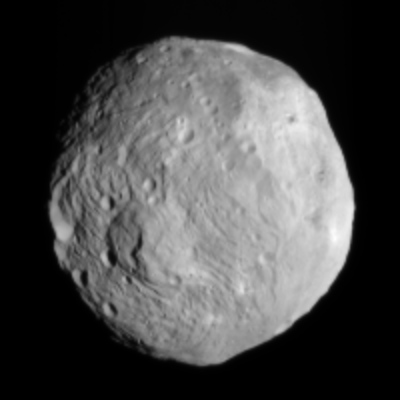

All Eyes on Vesta

NASA’s Dawn spacecraft obtained this image of the giant asteroid Vesta with its framing camera on July 9, 2011. It was taken from a distance of about 26,000 miles (41,000 kilometers) away from Vesta, which is alsoconsidered a protoplanet because it is a large body that almost became a planet. Each pixel in the image corresponds to roughly 2.4 miles (3.8 kilometers).

The Dawn mission to Vesta and Ceres is managed by the Jet Propulsion Laboratory, for NASA’s Science Mission Directorate, Washington, D.C. It is a project of the Discovery Program managed by NASA’s Marshall Space Flight Center, Huntsville, Ala. UCLA, is responsible for overall Dawn mission science. Orbital Sciences Corporation of Dulles, Va., designed and built the Dawn spacecraft.

The framing cameras have been developed and built under the leadership of the Max Planck Institute for Solar System Research, Katlenburg-Lindau, Germany, with significant contributions by the German Aerospace Center (DLR) Institute of Planetary Research, Berlin, and in coordination with the Institute of Computer and Communication Network Engineering, Braunschweig. The framing camera project is funded by NASA, the Max Planck Society and DLR. JPL is a division of the California Institute of Technology, in Pasadena.

Credit: NASA/JPL-Caltech/UCLA/MPS/DLR/IDA